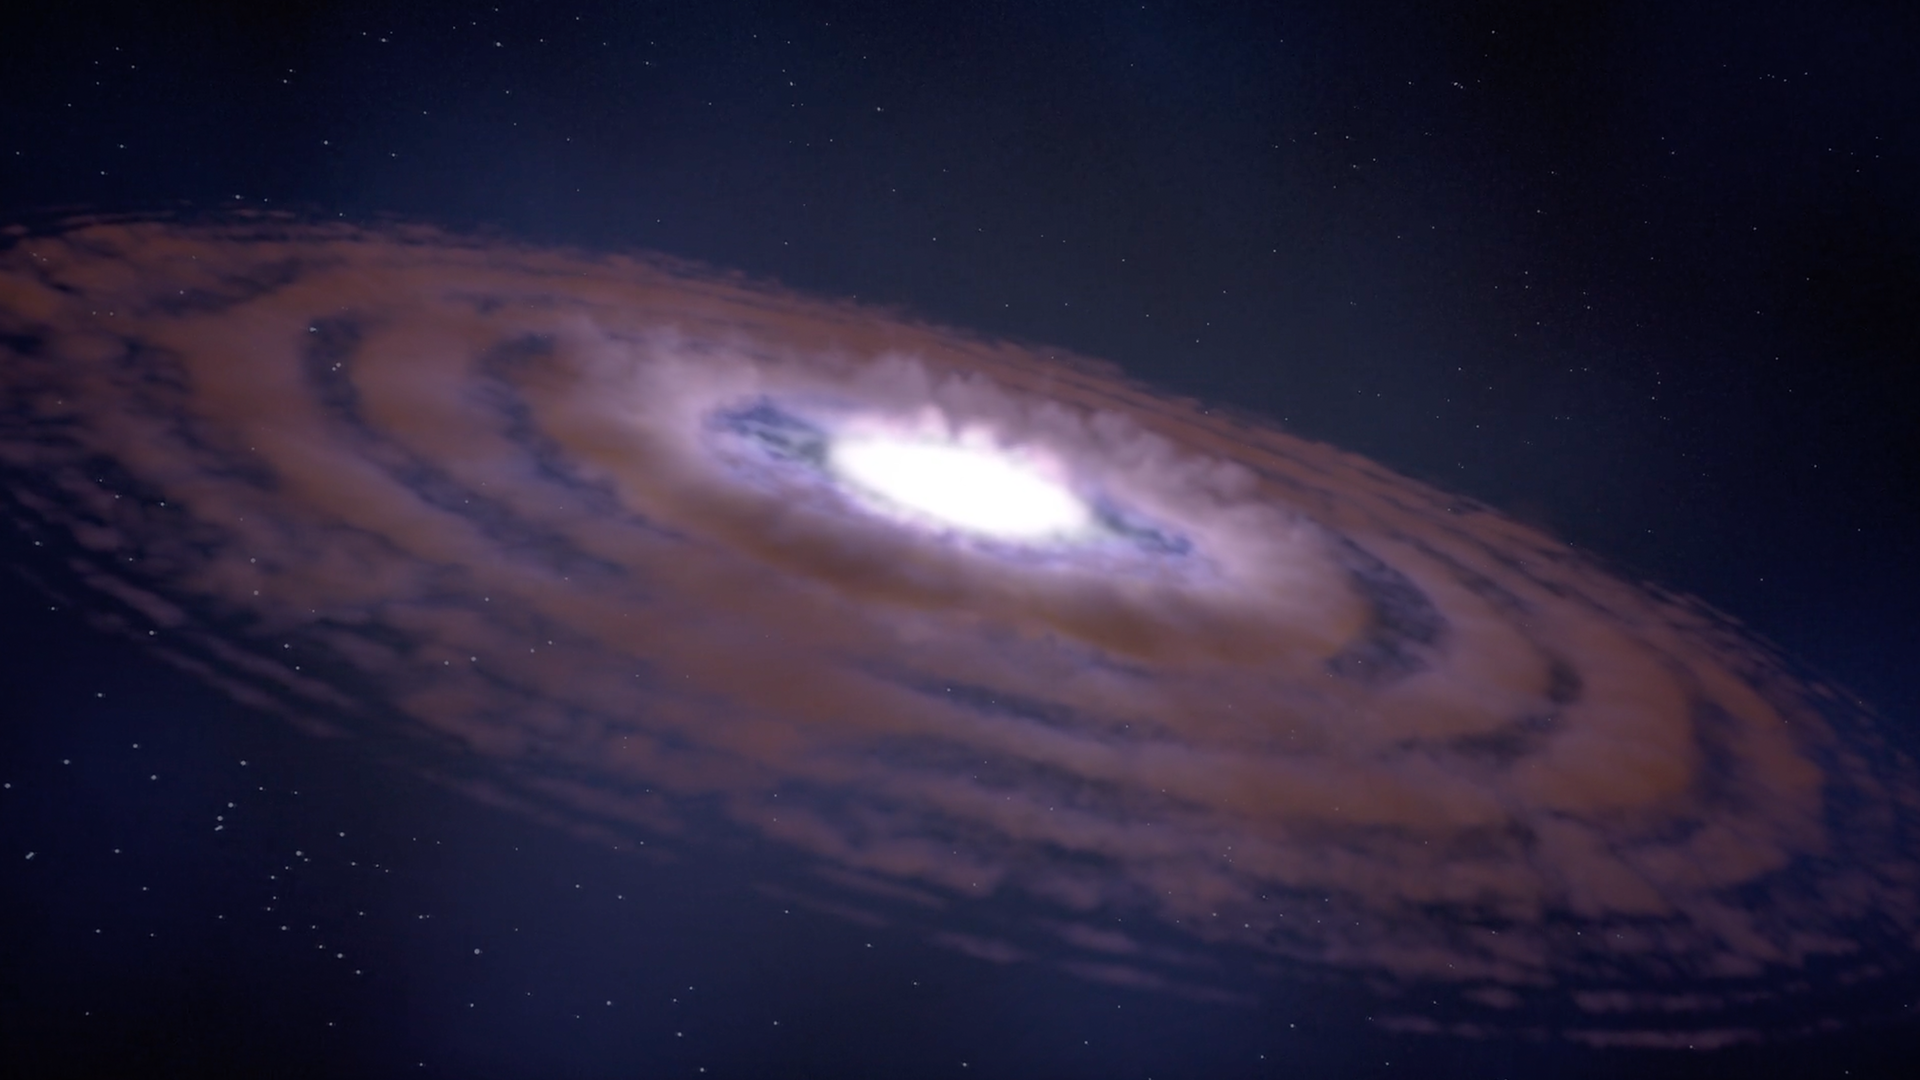

Exploring Star and Planet Formation

This animation explores the stages in the formation of stars and planets. Within a large, dense cloud, thousands of protostars collapse due to gravity. The infalling material forms a disk around the protostar, with jets emitted perpendicular to the disk. Planets condense and build up within the disk, establishing a new solar system. The Webb Space Telescope’s infrared observationswill peer into these dark clouds and dusty disks to examine this formation process with unprecedented clarity.

Credit: Video: NASA, ESA, CSA, STScI; Animation: Dani Player (STScI), Frank Summers (STScI); Audio: Joseph DePasquale (STScI)